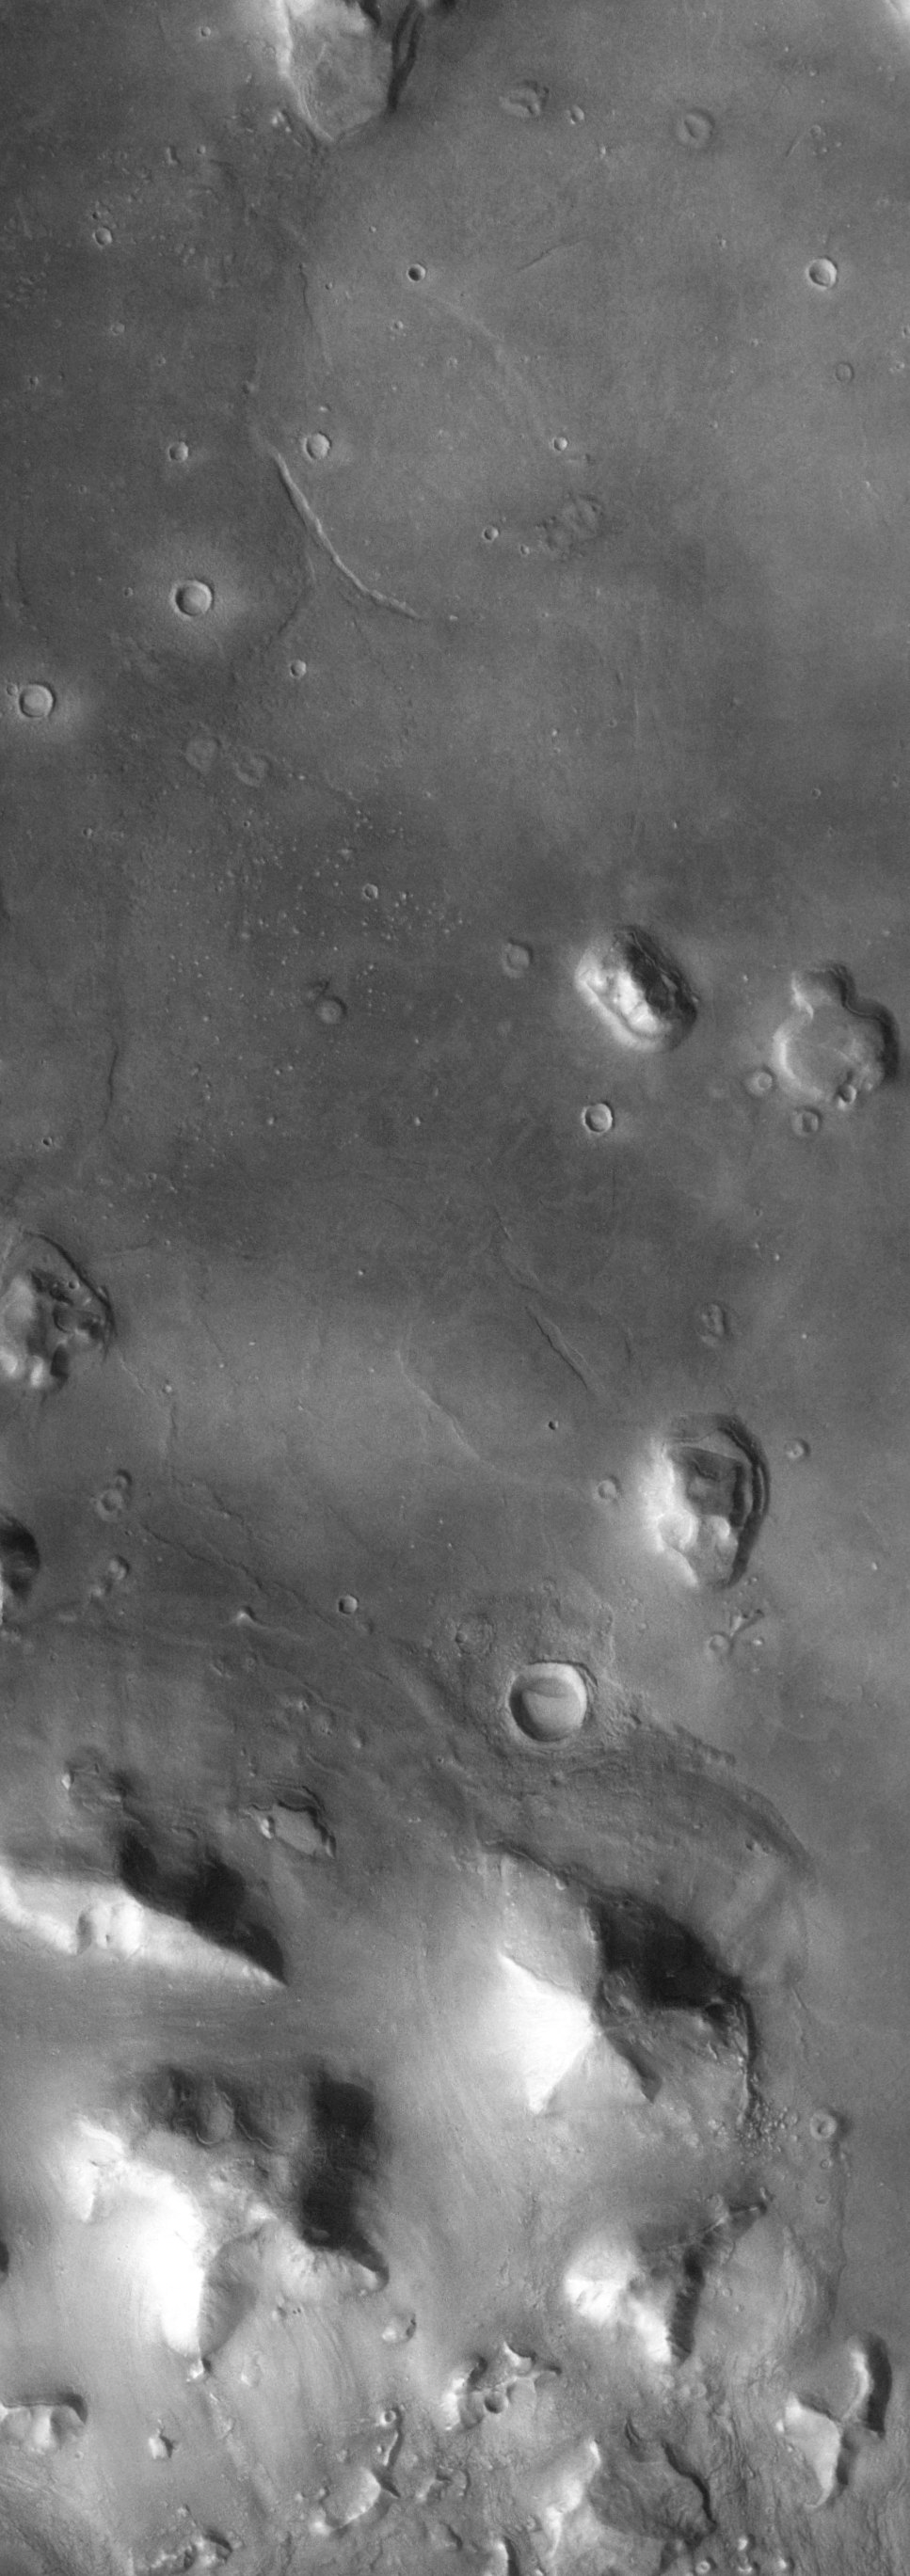

The So-Called “Face on Mars”

(Released 13 April 2002)
The Science

The so called “Face on Mars” can be seen slightly above center and to the right in this THEMIS visible image. This 3-km long knob, located near 10° N, 40° W (320° E), was first imaged by the Viking spacecraft in the 1970’s and was seen by some to resemble a face carved into the rocks of Mars. Since that time the Mars Orbiter Camera on the Mars Global Surveyor spacecraft has provided detailed views of this hill that clearly show that it is a normal geologic feature with slopes and ridges carved by eons of wind and downslope motion due to gravity. A similar-size hill in Phoenix, Arizona resembles a camel lying on the ground, and Phoenicians whimsically refer to it as Camelback Mountain. Like the hills and knobs of Mars, however, Camelback Mountain was carved into its unusual shape by thousands of years of erosion. The THEMIS image provides a broad perspective of the landscape in this region, showing numerous knobs and hills that have been eroded into a remarkable array of different shapes. Many of these knobs, including the “Face,” have several flat ledges partway up the hill slopes. These ledges are made of more resistant layers of rock and are the last remnants of layers that once were continuous across this entire region. Erosion has completely removed these layers in most places, leaving behind only the small isolated hills and knobs seen today.

Many of the hills and ridges in this area also show unusual deposits of material that occur preferentially on the cold, north-facing slopes. It has been suggested that these deposits were “pasted” on the slopes, with the distinct, rounded boundary on their upslope edges being the highest remaining point of this pasted-on layer. In several locations, such as in the large knob directly south of the “Face,” these deposits occur at several different heights on the hill. This observation suggests the layer once draped the entire knob and has since been removed from all but the north-facing slopes. The presence of water ice in these layers is a likely possibility to account for their preservation only on the colder surfaces. Alternatively, these unique features could be the result of the slow downslope motion of the surface layer, possibly enhanced by the presence of ground ice. One argument against downslope motion is the observation that the uppermost rounded boundary of these layers typically occurs at approximately the same distance below the ridge crest. This would suggest the (seemingly) unlikely possibility that all of these layers had moved downslope the same amount regardless of where they are located. In either case, ground ice likely plays an important role in the formation and preservation of these deposits because they only occur on the cold slopes facing away from the Sun where ground ice is more stable and may still be present today.

The Story
Nature is an imaginative artist, creating all kinds of wonderful landforms, cloud shapes, and other patterned features that remind people of familiar things in our lives. We see a “man in the moon” when it is full in the night sky, and dream of a dromedary-dotted desert when coming upon Arizona’s Camelback Mountain or Colorado’s “Kissing Camels” in the “Garden of the Gods.” Near Ludlow, California, a lonely prospector once noticed that the appealing outline of the mountains resembled a reclining woman, and named the place Sleeping Beauty. And this naming delight isn’t limited to Earth. The Mars Pathfinder mission team couldn’t help but name the rocks at the landing site, including a bear-headed-looking one named Yogi.

Part of the fun of exploration is not just visiting a strange world, but relating to it in human terms. On Mars, we’ve already seen a valentine heart-shaped crater, a happy-faced crater, and even a murky and mysterious “face” on Mars. This face (seen here about halfway down the image and to the right) is really just a hill with slopes and ridges that are shadowed in a way that can sometimes resemble a face from far away. The first picture of this area was taken by the Viking spacecraft in the 1970s, and people have been intrigued ever since. However, orbiter camera technologies have actually become so good in providing a clear view of the hill that it’s almost a disappointment to see how normal an eroded hill this well-liked feature is. Well, disappointing unless you’re a geologist, that is!

This whole area is, in fact, a geologist’s dream. Erosion has been Nature’s sculptor throughout the area, and all kinds of remarkably shaped knobs and hills speckle the region. While their shapes are fun to contemplate, it’s no mystery to geologists how they formed. Several flat ledges part way up the slopes of these hills are made of layers of rock that stand strong against erosion’s relentless carving. Less resistant layers in the region have eroded away completely in most places, leaving behind only the small, isolated hills and knobs we see today. Don?t think everything in this scene is easily understandable, however. What captures the attention of scientists is a bunch of unusual deposits of material on the cold, north-facing slopes of the hills. Did Nature mix some Martian dirt and ice from the planet’s “pallet,” and then “paste” on a slightly cemented deposit over the northern slopes? Or did an upper layer of material slowly creep downslope over time, carried by the movement of ice? Ground ice, in this case, has probably been more of a preserver than an eroder, keeping a record of the formation and existence of these deposits over time. Geologists are grateful for that peek into the Martian past and the chance to study it in-depth.

Credit: NASA/JPL/Arizona State University